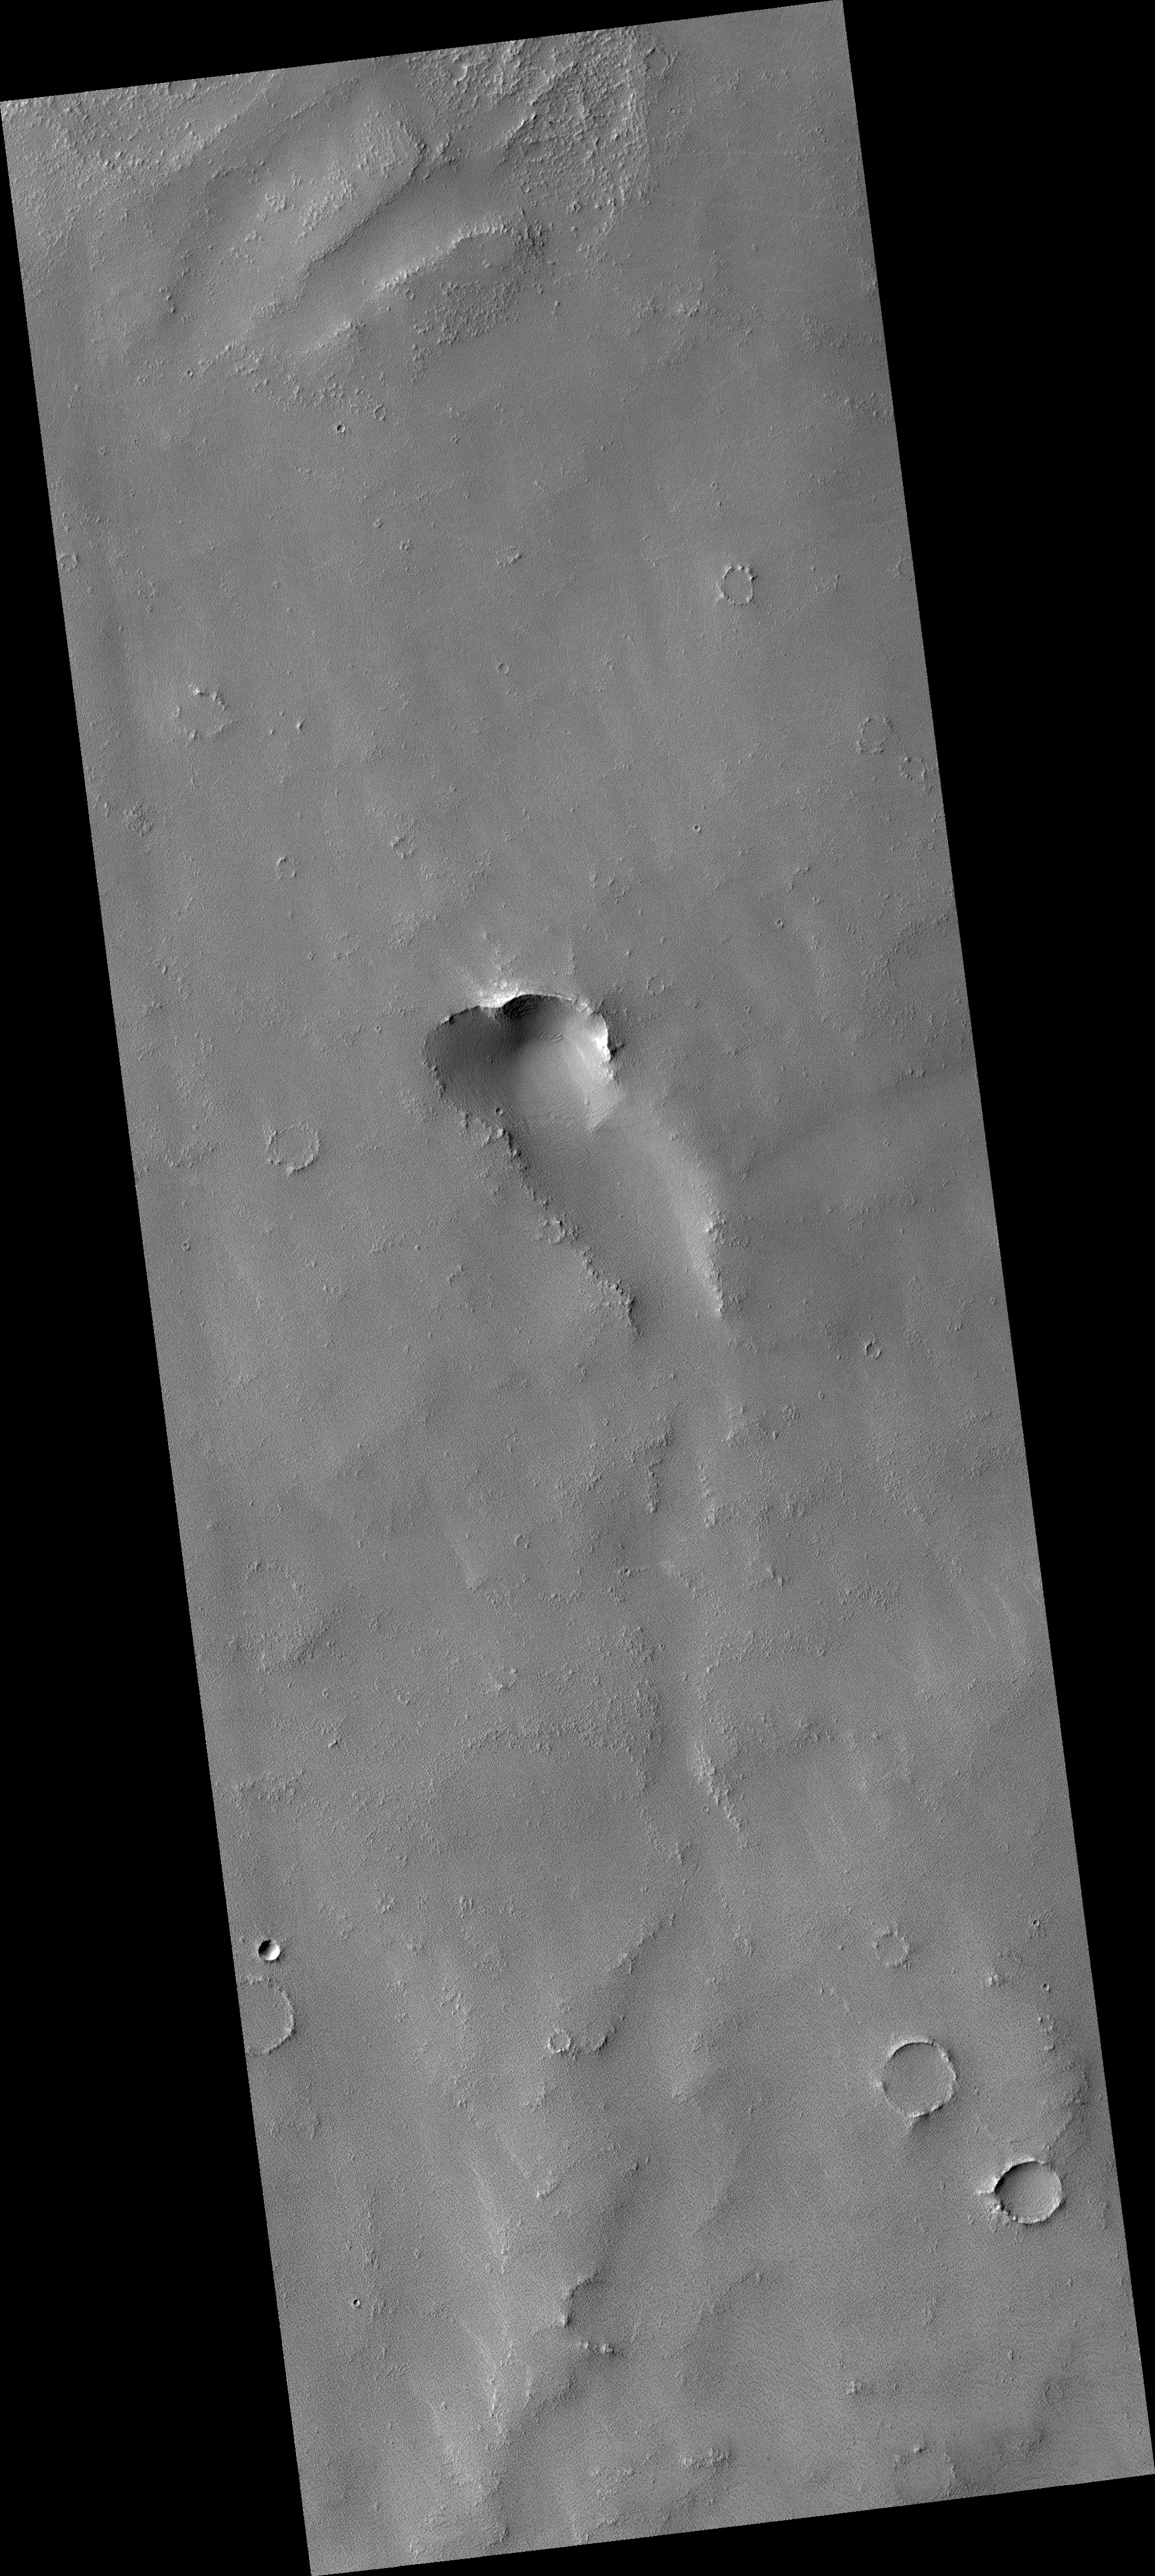

Dusty Volcanic Vent in Syria Planum

Previous images of this area by other space missions indicate that this is a shield volcano with very shallow slopes. What HiRISE reveals is that it is completely covered by a blanket of dust.

While volcanic featues remain obscure, the dust does exhibit some very strange patterns. As you zoom into the middle of the image, the ground appears covered with a fine network of light and dark polygons. But at full resolution, it can be seen that these polygons are actually the edges of small scallops.

The dust is apparently held together by some unknown means, giving it sufficient strength to be carved into this strange pattern.

This is HiRISE image is PSP_001840_1660.

Observation Toolbox
Acquisition date: 12 December 2006
Local Mars time: 3:40 PM
Degrees latitude (centered): -13.9°
Degrees longitude (East): 255.8°
Range to target site: 252.8 km (158.0 miles)
Original image scale range: 25.3 cm/pixel (with 1 x 1 binning) so objects ~76 cm across are resolved
Map-projected scale: 25 cm/pixel and north is up
Map-projection: EQUIRECTANGULAR
Emission angle: 5.3°
Phase angle: 55.7°
Solar incidence angle: 60°, with the Sun about 30° above the horizon
Solar longitude: 152.0°, Northern Summer

NASA’s Jet Propulsion Laboratory, a division of the California Institute of Technology in Pasadena, manages the Mars Reconnaissance Orbiter for NASA’s Science Mission Directorate, Washington. Lockheed Martin Space Systems, Denver, is the prime contractor for the project and built the spacecraft. The High Resolution Imaging Science Experiment is operated by the University of Arizona, Tucson, and the instrument was built by Ball Aerospace and Technology Corp., Boulder, Colo.

Credit: NASA/JPL/University of Arizona